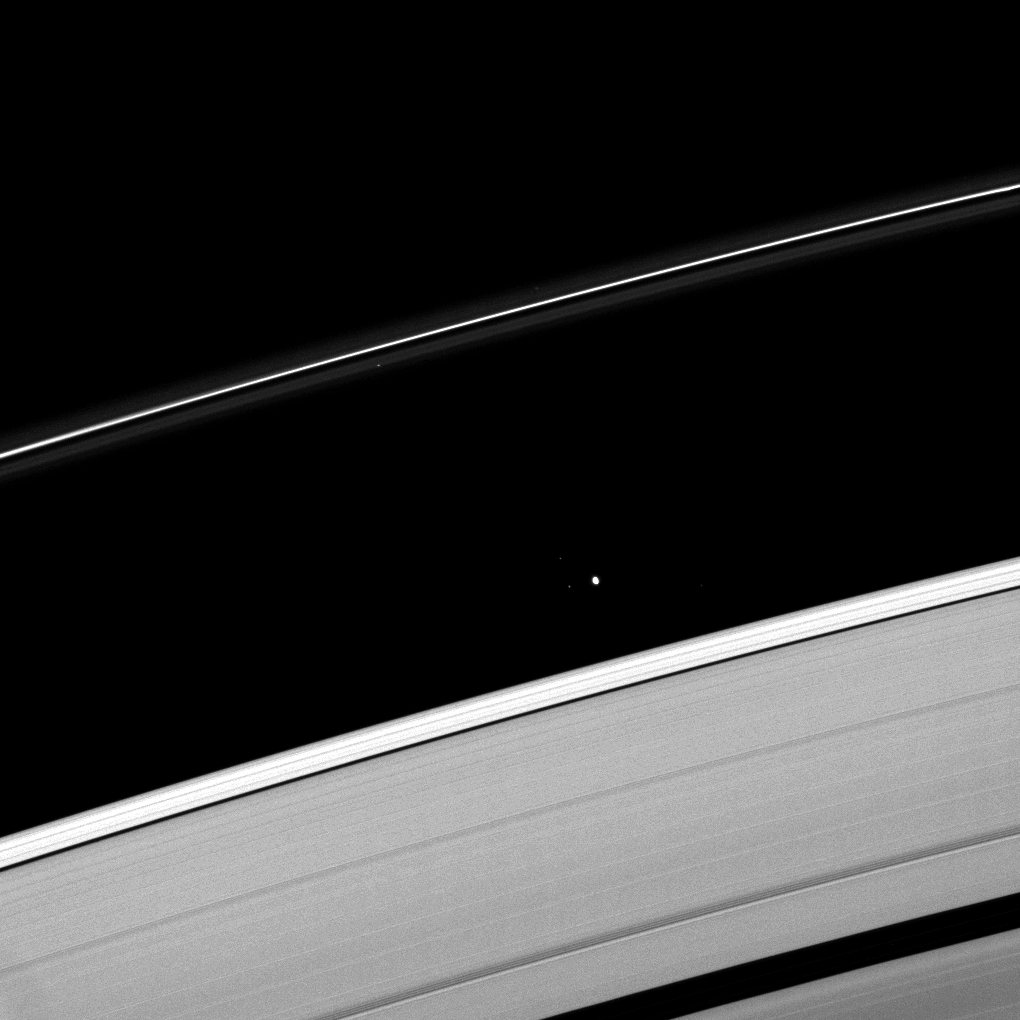

Navigating the Blackness

Saturn’s moon Atlas plies the Roche Division between the A ring and the thin F ring.

Atlas (30 kilometers, or 19 miles across) is near the center of the image. Bright specks in the image are background stars.

This view looks toward the unilluminated side of the rings from about 61 degrees above the ringplane. The image was taken in visible light with the Cassini spacecraft narrow-angle camera on April 30, 2009. The view was obtained at a distance of approximately 1.4 million kilometers (870,000 miles) from Atlas and at a Sun-Atlas-spacecraft, or phase, angle of 74 degrees. Image scale is 9 kilometers (6 miles) per pixel.

The Cassini-Huygens mission is a cooperative project of NASA, the European Space Agency and the Italian Space Agency. The Jet Propulsion Laboratory, a division of the California Institute of Technology in Pasadena, manages the mission for NASA’s Science Mission Directorate, Washington, D.C. The Cassini orbiter and its two onboard cameras were designed, developed and assembled at JPL. The imaging operations center is based at the Space Science Institute in Boulder, Colo.

Credit: NASA/JPL/Space Science Institute